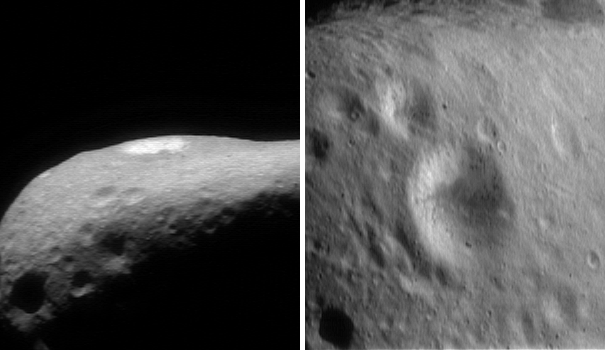

April Fool’s Crater

Lighting and viewing geometries make a huge difference in the appearance of Eros’ surface features. One of the most striking examples is the 2.7-kilometer (1.68-mile) diameter crater shown in these two images. The image at left, looking at the crater nearly edge-on, was taken February 16, 2000, from a range of 341 kilometers (212 miles). The image at right was taken high over the crater on March 2, 2000, from a range of 226 kilometers (140 miles). In the first image the only visible part of the crater’s interior is the far, bright wall, which at the time was well-lit. The lighting, in combination with the particular viewing angle, make the crater appear stunningly bright. In the second view, the brighter material occupies only part of the slightly-shaded interior, greatly reducing the overall brightness contrast between the crater and the surrounding terrain.

Built and managed by The Johns Hopkins University Applied Physics Laboratory, Laurel, Maryland, NEAR was the first spacecraft launched in NASA’s Discovery Program of low-cost, small-scale planetary missions. See the NEAR web page at http://near.jhuapl.edu/ for more details.

Credit: NASA/JPL/JHUAPL